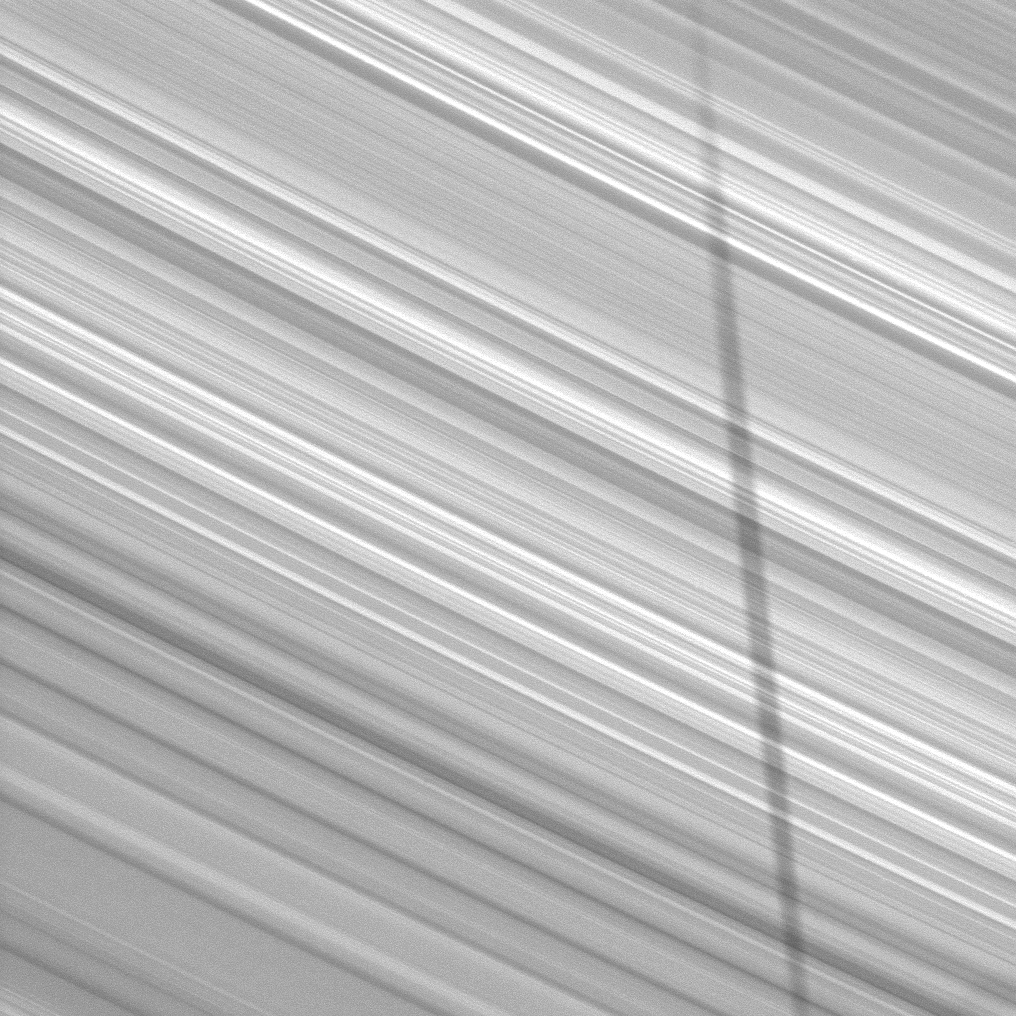

Shadow on Bright B Ring

The shadow of the moon Epimetheus stretches across the B ring in this image taken by Cassini as Saturn approaches its 2009 equinox.

The novel illumination geometry created as Saturn approaches its August 2009 equinox allows moons orbiting in or near the plane of Saturn’s equatorial rings to cast shadows onto the rings. These scenes are possible only during the few months before and after Saturn’s equinox, which occurs only once in about 15 Earth years. To learn more about this special time and to see movies of moons’ shadows moving across the rings, see PIA11651 and PIA11660.

This view looks toward the sunlit side of the rings from about 42 degrees below the ringplane. The image was taken in visible light with the Cassini spacecraft narrow-angle camera on June 8, 2009. The view was obtained at a distance of approximately 700,000 kilometers (435,000 miles) from Saturn and at a Sun-Saturn-spacecraft, or phase, angle of 129 degrees. Image scale is 4 kilometers (2 miles) per pixel.

The Cassini-Huygens mission is a cooperative project of NASA, the European Space Agency and the Italian Space Agency. The Jet Propulsion Laboratory, a division of the California Institute of Technology in Pasadena, manages the mission for NASA’s Science Mission Directorate, Washington, D.C. The Cassini orbiter and its two onboard cameras were designed, developed and assembled at JPL. The imaging operations center is based at the Space Science Institute in Boulder, Colo.

Credit: NASA/JPL/Space Science Institute